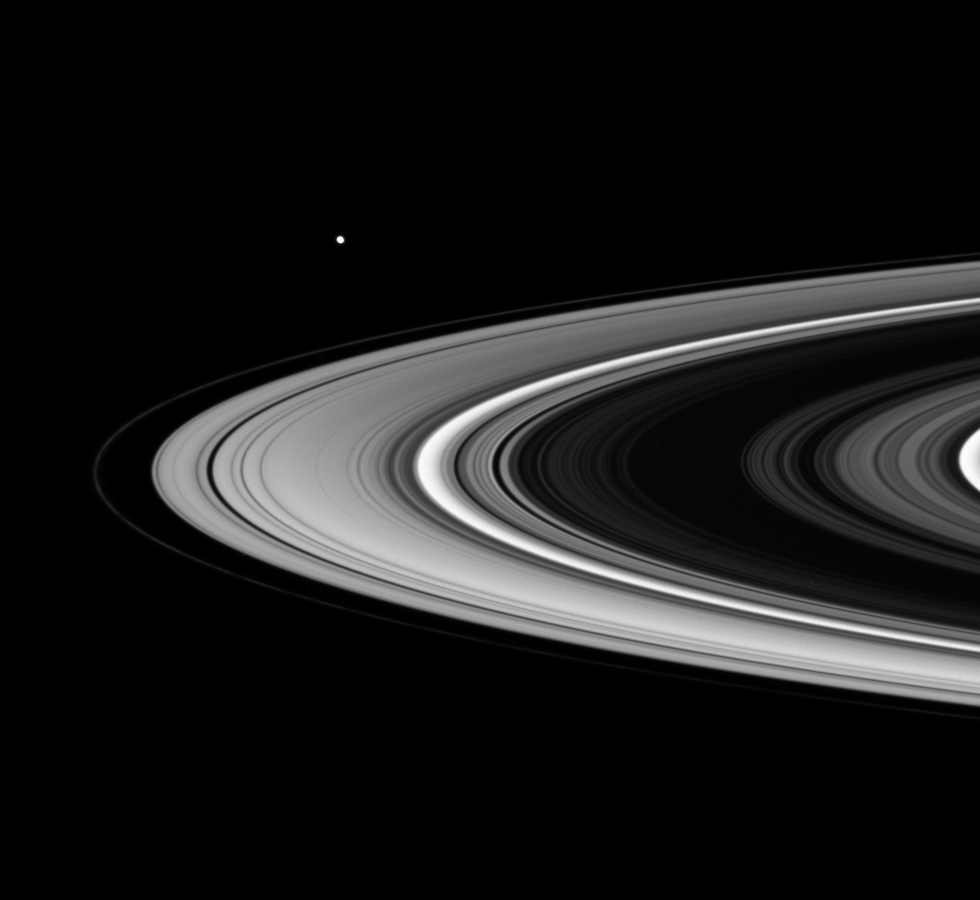

The Great Crossing

The Great Crossing

This life-like movie sequence captures Saturn’s rings during a ring plane crossing — which Cassini makes twice per orbit — from the spacecraft’s point of view. The movie begins with a view of the sunlit side of the rings. As the spacecraft speeds from south to north, the rings appear to tilt downward and collapse to a thin plane, and then open again to reveal the un-illuminated side of the ring plane, where sunlight filters through only dimly.

The striking contrast between the sunlit and unlit sides of the ring plane can now be fully appreciated, thanks to the sense of continuity in time and space provided by this brief clip.

The movie consists of 34 images taken over the course of 12 hours as Cassini pierced the ring plane. Additional frames were inserted between the original images in order to smooth the motion in the sequence — a scheme called interpolation.

Six moons careen through the field of view during the sequence. The first large one is Enceladus, whose slanted motion from the upper left to center right nicely illustrates the inclination of its orbit with respect to the rings. The second large one, seen in the second half of the movie, is Mimas, going from right to left.

This movie begins with a view looking toward the lit side of the rings from about 9 degrees below the ring plane. It ends when the spacecraft is 8 degrees above the ring plane.

The clear-filter images in this movie sequence were taken with the Cassini spacecraft wide-angle camera on Jan. 17, 2007, at a distance of approximately 900,000 kilometers (500,000 miles) from Saturn. Image scale is 48 kilometers (30 miles) per pixel.

The Cassini-Huygens mission is a cooperative project of NASA, the European Space Agency and the Italian Space Agency. The Jet Propulsion Laboratory, a division of the California Institute of Technology in Pasadena, manages the mission for NASA’s Science Mission Directorate, Washington, D.C. The Cassini orbiter and its two onboard cameras were designed, developed and assembled at JPL. The imaging operations center is based at the Space Science Institute in Boulder, Colo.

Credit: NASA/JPL/Space Science Institute